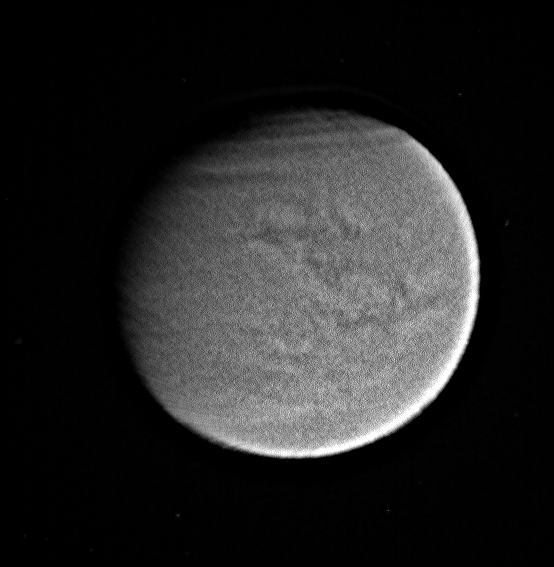

A Clear View of Titan’s Surface

Titan’s surface and atmospheric features are shown here in this processed, visible-light image taken by Cassini.

Cassini’s visible-light spectral filter is sensitive to a broad range of light, from ultraviolet to near-infrared. Imaging scientists normally use a narrow-band filter centered at 938 nanometers to look at Titan’s surface and cloud features (see PIA06154). Most images of Titan taken between flybys are in visible light and are used to navigate the spacecraft. Views like these demonstrate that the surface, as well atmospheric features (such as the haze banding seen near the northern limb of Titan), can indeed be seen through this filter.

Although the clear filter is not the best way to view the surface, this observation demonstrates that with sufficient processing, this filter can be used to keep track of cloud features during periods between flybys in order to provide a better understanding of the evolution of Titan’s atmosphere as the moon nears spring in the northern hemisphere.

This image was taken with the Cassini spacecraft narrow angle camera on Feb. 10, 2004 from a distance of 2.5 million kilometers (1.6 million miles). The image scale is 15 kilometers (9.5 miles) per pixel. The image was strongly enhanced to bring out surface features. Features on the eastern side of this image will be observed at 20 times this resolution during a flyby in late March.

The Cassini-Huygens mission is a cooperative project of NASA, the European Space Agency and the Italian Space Agency. The Jet Propulsion Laboratory, a division of the California Institute of Technology in Pasadena, manages the mission for NASA’s Science Mission Directorate, Washington, D.C. The Cassini orbiter and its two onboard cameras were designed, developed and assembled at JPL. The imaging team is based at the Space Science Institute, Boulder, Colo.

Credit: NASA/JPL/Space Science Institute